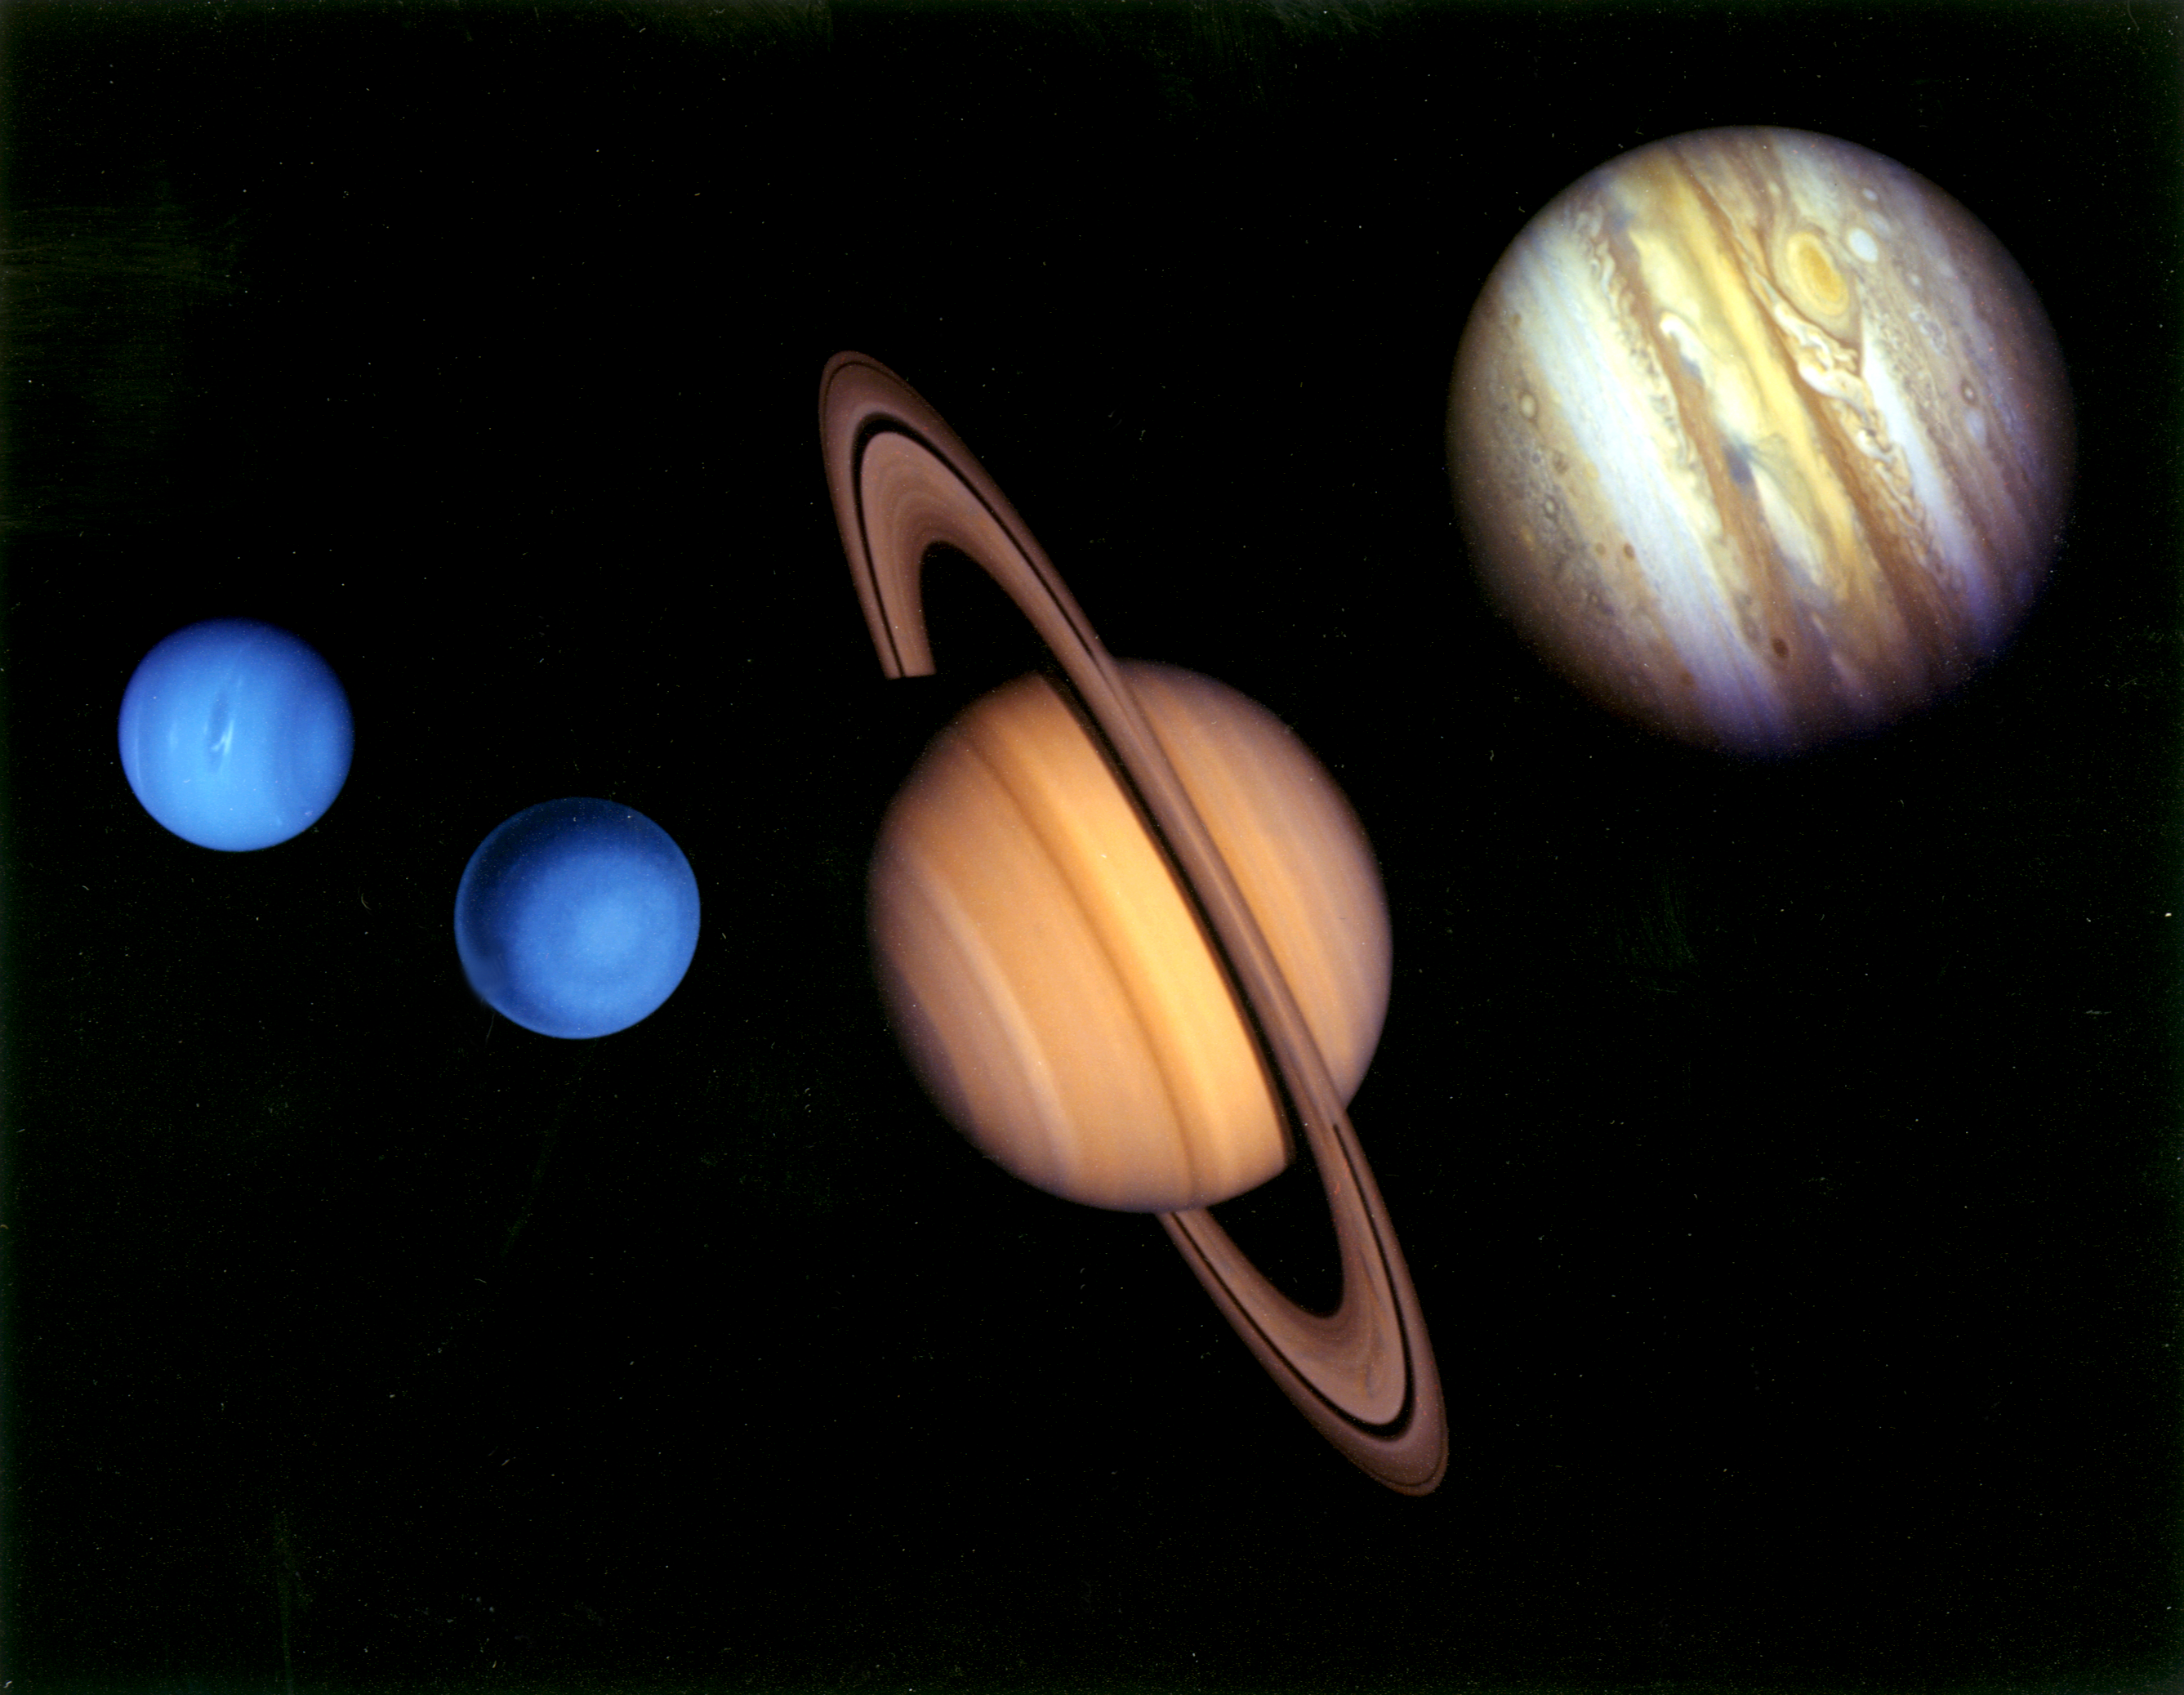

Voyager Tour Montage

This montage of images of the planets visited by Voyager 2 was prepared from an assemblage of images taken by the 2 Voyager spacecraft. The Voyager Project is managed for NASA by the Jet Propulsion Laboratory, Pasadena, California.

Credit: NASA/JPL